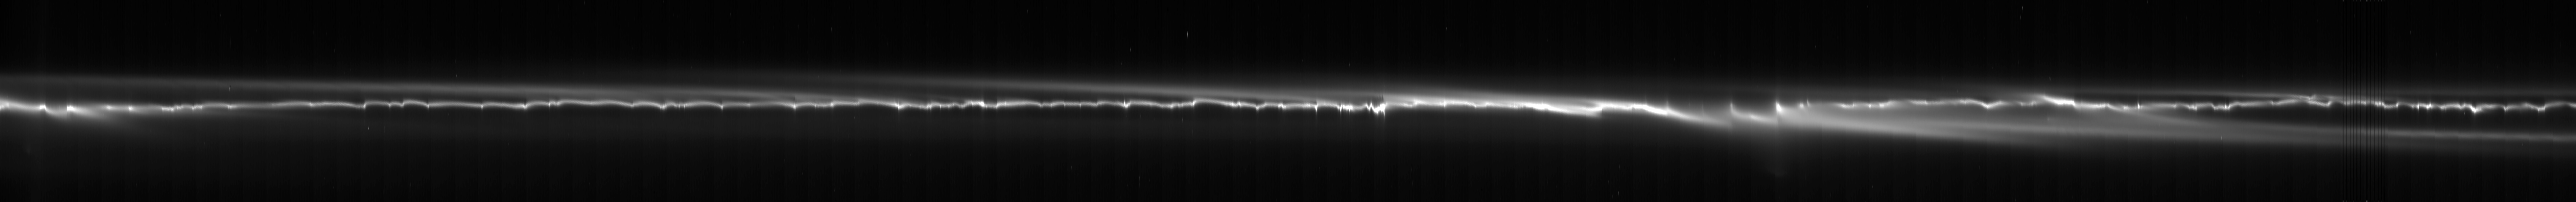

Unrolling the F-ring

The complex structure of Saturn’s quirky F ring is unfurled in this mosaic made up of images taken by NASA’s Cassini spacecraft.

The mosaic covers 255 degrees of longitude within the F ring, which represents about 70 percent of the ring’s circumference around Saturn. From top to bottom, the mosaic represents an area 1,500 kilometers (930 miles) in radial width.

The 107 images used to create the mosaic were processed to make the ring appear as if it has been straightened, making it easier to see the ring’s structure. Here, the vertical axis represents distance from Saturn and the horizontal axis represents longitude around Saturn. This frame of reference is centered on the bright core of the F ring, at the vertical center of the mosaic. In this system, the core is considered to be stationary; objects closer to Saturn (or below vertical center) move toward right, and objects farther from Saturn (here, above the core) move toward left.

Ring scientists now understand a great deal about what causes the various features in the ring. In addition to the powerful perturbing effect of the moon prometheus (PIA07750), there is thought to be a population of small objects in the F-ring region that interact with the ring’s core to produce the structures seen (see PIA07716). Two of the images had flaws, which caused the vertical lines seen on the right side of the mosaic. There is also a faint, roughly vertical, wavelike pattern in the view, which is an artifact of the process used to straighten the ring’s shape.

The clear spectral filter images in this mosaic were obtained with the Cassini spacecraft narrow-angle camera on March 31, 2007, at a distance of about 2 million kilometers (1.2 million miles) from Saturn.

The Cassini-Huygens mission is a cooperative project of NASA, the European Space Agency and the Italian Space Agency. The Jet Propulsion Laboratory, a division of the California Institute of Technology in Pasadena, manages the mission for NASA’s Science Mission Directorate, Washington, D.C. The Cassini orbiter and its two onboard cameras were designed, developed and assembled at JPL. The imaging operations center is based at the Space Science Institute in Boulder, Colo.

Credit: NASA/JPL/Space Science Institute